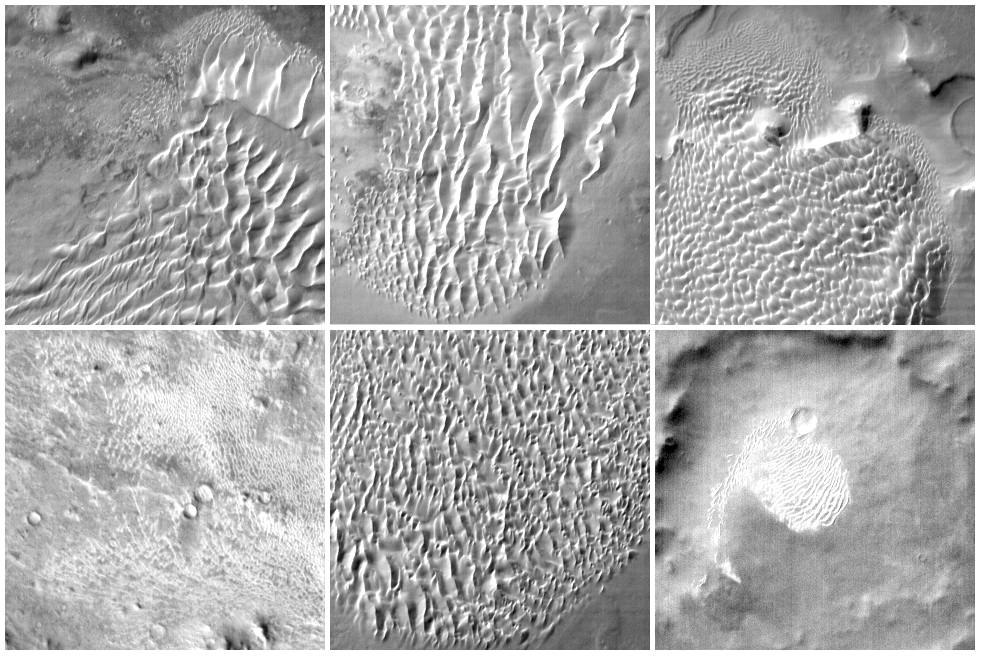

Martian Dunes in Infrared

This collage of six images taken by the camera system on NASA’s Mars Odyssey, shows examples of the daytime temperature patterns of martian dunes seen by the infrared camera. The dunes can be seen in this daytime image because of the temperature differences between the sunlit (warm and bright) and shadowed (cold and dark) slopes of the dunes. The temperatures in each image vary, but typically range from approximately -35 degrees Celsius (-31 degrees Fahrenheit) to -15degrees Celsius (5 degrees Fahrenheit). Each image covers an area approximately 32 by 32 kilometers (20 by 20 miles) and was acquired using the infrared Band 9, centered at 12.6 micrometers. Clockwise from the upper left, these images are: (a) Russell crater, 54 degrees south latitude, 13 degrees east longitude; (b) Kaiser crater. 45degrees south latitude, 19 degrees east longitude; (c) Rabe crater, 43south latitude, 35 east longitude; (d) 22 north latitude, 66 degrees east longitude; (e) Proctor crater. 47 degrees south latitude, 30 degrees east longitude; (f) 61 degrees south latitude, 201 degrees east longitude.

The Jet Propulsion Laboratory, a division of the California Institute of Technology in Pasadena, manages the 2001 Mars Odyssey mission for NASA’s Office of Space Science in Washington, D.C. Investigators at Arizona State University in Tempe, the University of Arizona in Tucson and NASA’s Johnson Space Center, Houston, operate the science instruments. Additional science partners are located at the Russian Aviation and Space Agency and at Los Alamos National Laboratories, New Mexico. Lockheed Martin Astronautics, Denver, is the prime contractor for the project, and developed and built the orbiter. Mission operations are conducted jointly from Lockheed Martin and from JPL.

Credit: NASA/JPL/ASU